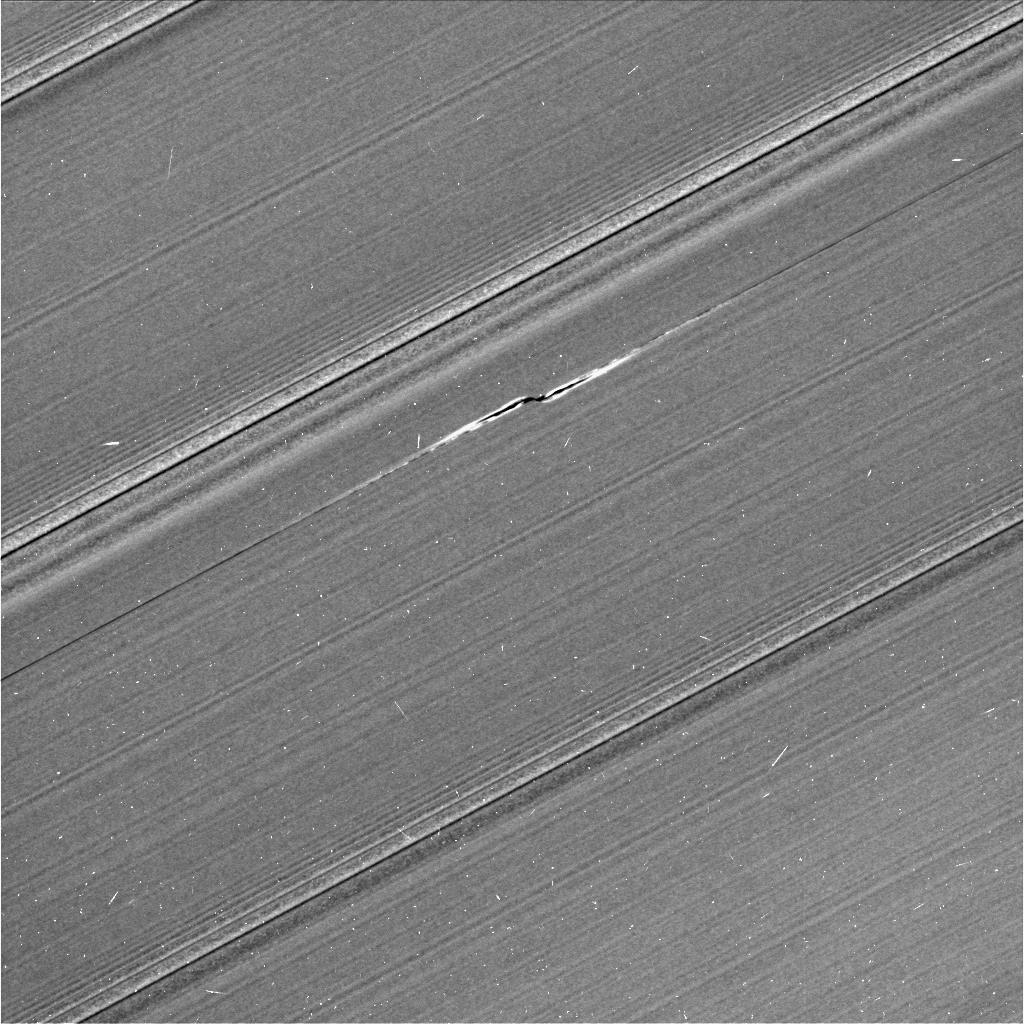

Bleriot Propeller Close-up

This view from NASA’s Cassini spacecraft shows Cassini’s best image of the propeller feature known informally as Bleriot. The propeller is named after Louis Bleriot, the French engineer and aviator who in 1909 was the first person to fly across the English Channel.

This is the third and final propeller to be targeted for a close flyby observation during Cassini’s ring-grazing orbits (the period from Nov. 2016 to April 2017 when Cassini’s orbit passed just outside the main rings). Previously, Cassini targeted propellers Santos-Dumont (PIA21433) and Earhart (PIA21437). Because propellers are seen in the outermost parts of the main rings, the ring-grazing orbits provided Cassini’s best opportunity to see them up close.

Many small, bright specks and linear, scratch-like artifacts are visible in the image. These artifacts are due to cosmic rays and particles of radiation near the planet striking the camera detector during the exposure.

Bleriot is the largest of the propellers in Saturn’s rings. The wavy features embedded in the propeller structure indicate that its central moonlet is some 60 percent wider than that of Santos-Dumont, which means the Bleriot moonlet is about four times more massive.

Cassini scientists have been tracking the orbit of this object for the past decade, tracing the effect that the ring has upon it. Because it is the biggest propeller, it is more easily seen in lower-resolution images than other propellers, and thus it can be spotted in the most images by far. Here, as Cassini moved in close to the rings as part of its ring-grazing orbits, it was able to obtain this extreme close-up view of the propeller, which enables researchers to examine its effects on the ring as never before. These views, and others like them, will inform models and studies in new ways going forward.

Like one of the Santos-Dumont images in PIA21433, this image was taken on the unilluminated side of the rings, where sunlight filters through the backlit ring. Like a frosted window, Saturn’s rings look different depending on whether they are seen fully sunlit or backlit. On the lit side, the rings look darker where there is less material to reflect sunlight. On the unlit side, some regions look darker because there is less material, but other regions look dark because there is so much material that the ring becomes opaque.

Most dramatically in this image, a dark band cuts deeply through the middle of Bleriot’s propeller. It is much more prominent than the similar dark band in the unlit-side image of the Santos-Dumont propeller, indicating that Bleriot stirs up the ring particles to much higher densities than does Santos-Dumont. The dark bands are regions where the density is so high that the ring becomes opaque to the sunlight filtering through the rings.

As in Cassini’s other propeller close-up images, the central moonlet itself seems to be obscured by the stirred-up ring material around it, so that it cannot be directly seen. It would be about three pixels across, and lies at the center of the propeller structure.

The image was taken using the Cassini spacecraft’s narrow-angle camera on April 12. Image scale in this view is 0.3 mile (500 meters) per pixel. The sun-ring-spacecraft angle, or phase angle, is 83 degrees.

The Cassini mission is a cooperative project of NASA, ESA (the European Space Agency) and the Italian Space Agency. The Jet Propulsion Laboratory, a division of the California Institute of Technology in Pasadena, manages the mission for NASA’s Science Mission Directorate, Washington. The Cassini orbiter and its two onboard cameras were designed, developed and assembled at JPL. The imaging operations center is based at the Space Science Institute in Boulder, Colorado.

Credit: NASA/JPL-Caltech/Space Science Institute